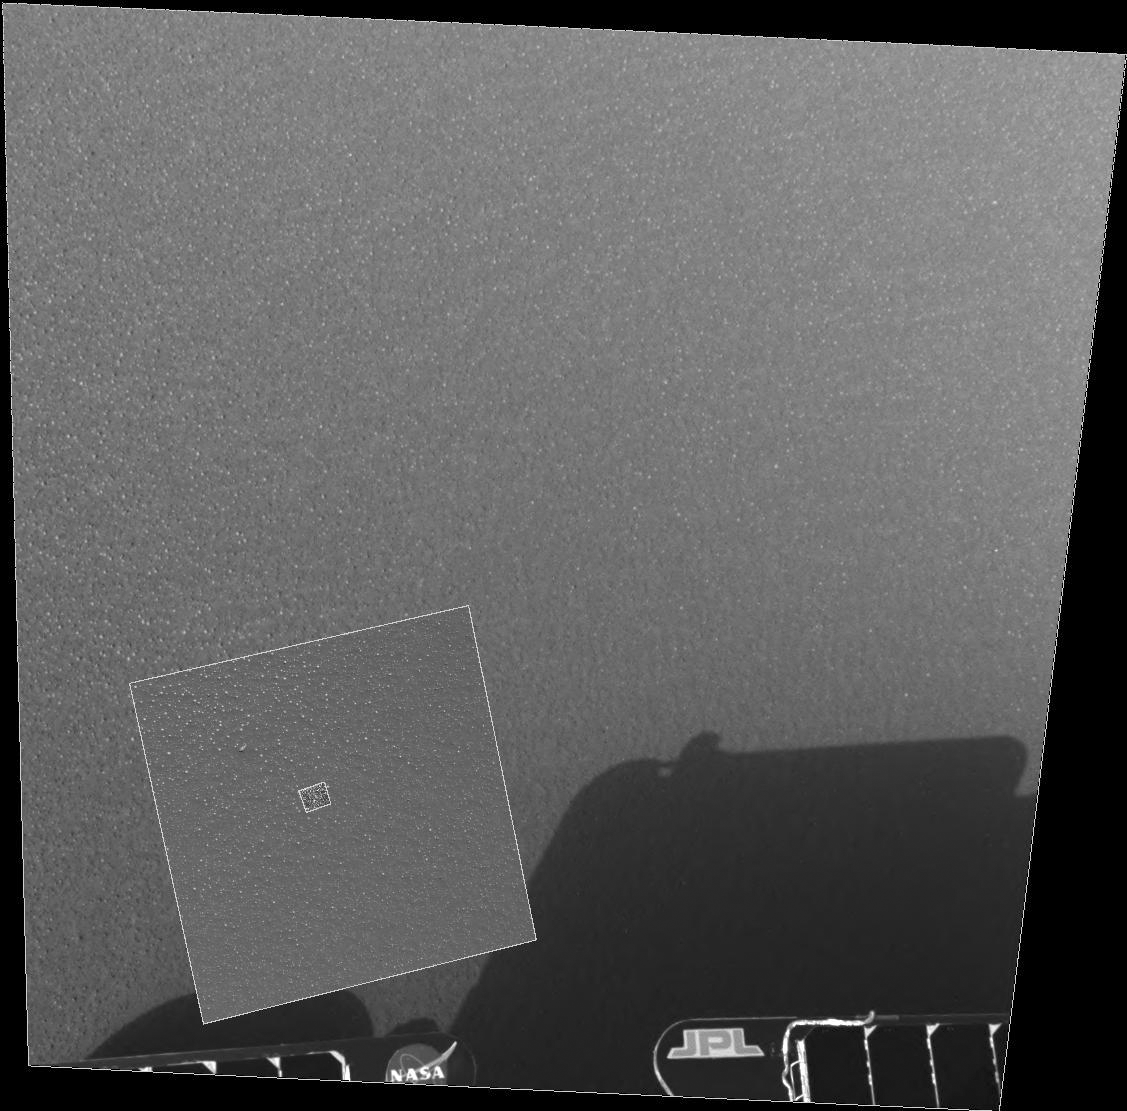

Mars in a Grain of Sand

This image highlights the patch of soil examined by the rover’s microscopic imager on the 10th day, or sol, of its mission. The outer image was taken by the rover’s navigation camera, the middle image by the panoramic camera and the inner image by the microscopic imager. Opportunity is currently sitting 1 meter (3 feet) away from its now-empty lander in a shallow crater at Meridiani Planum, Mars.

Credit: NASA/JPL/Cornell